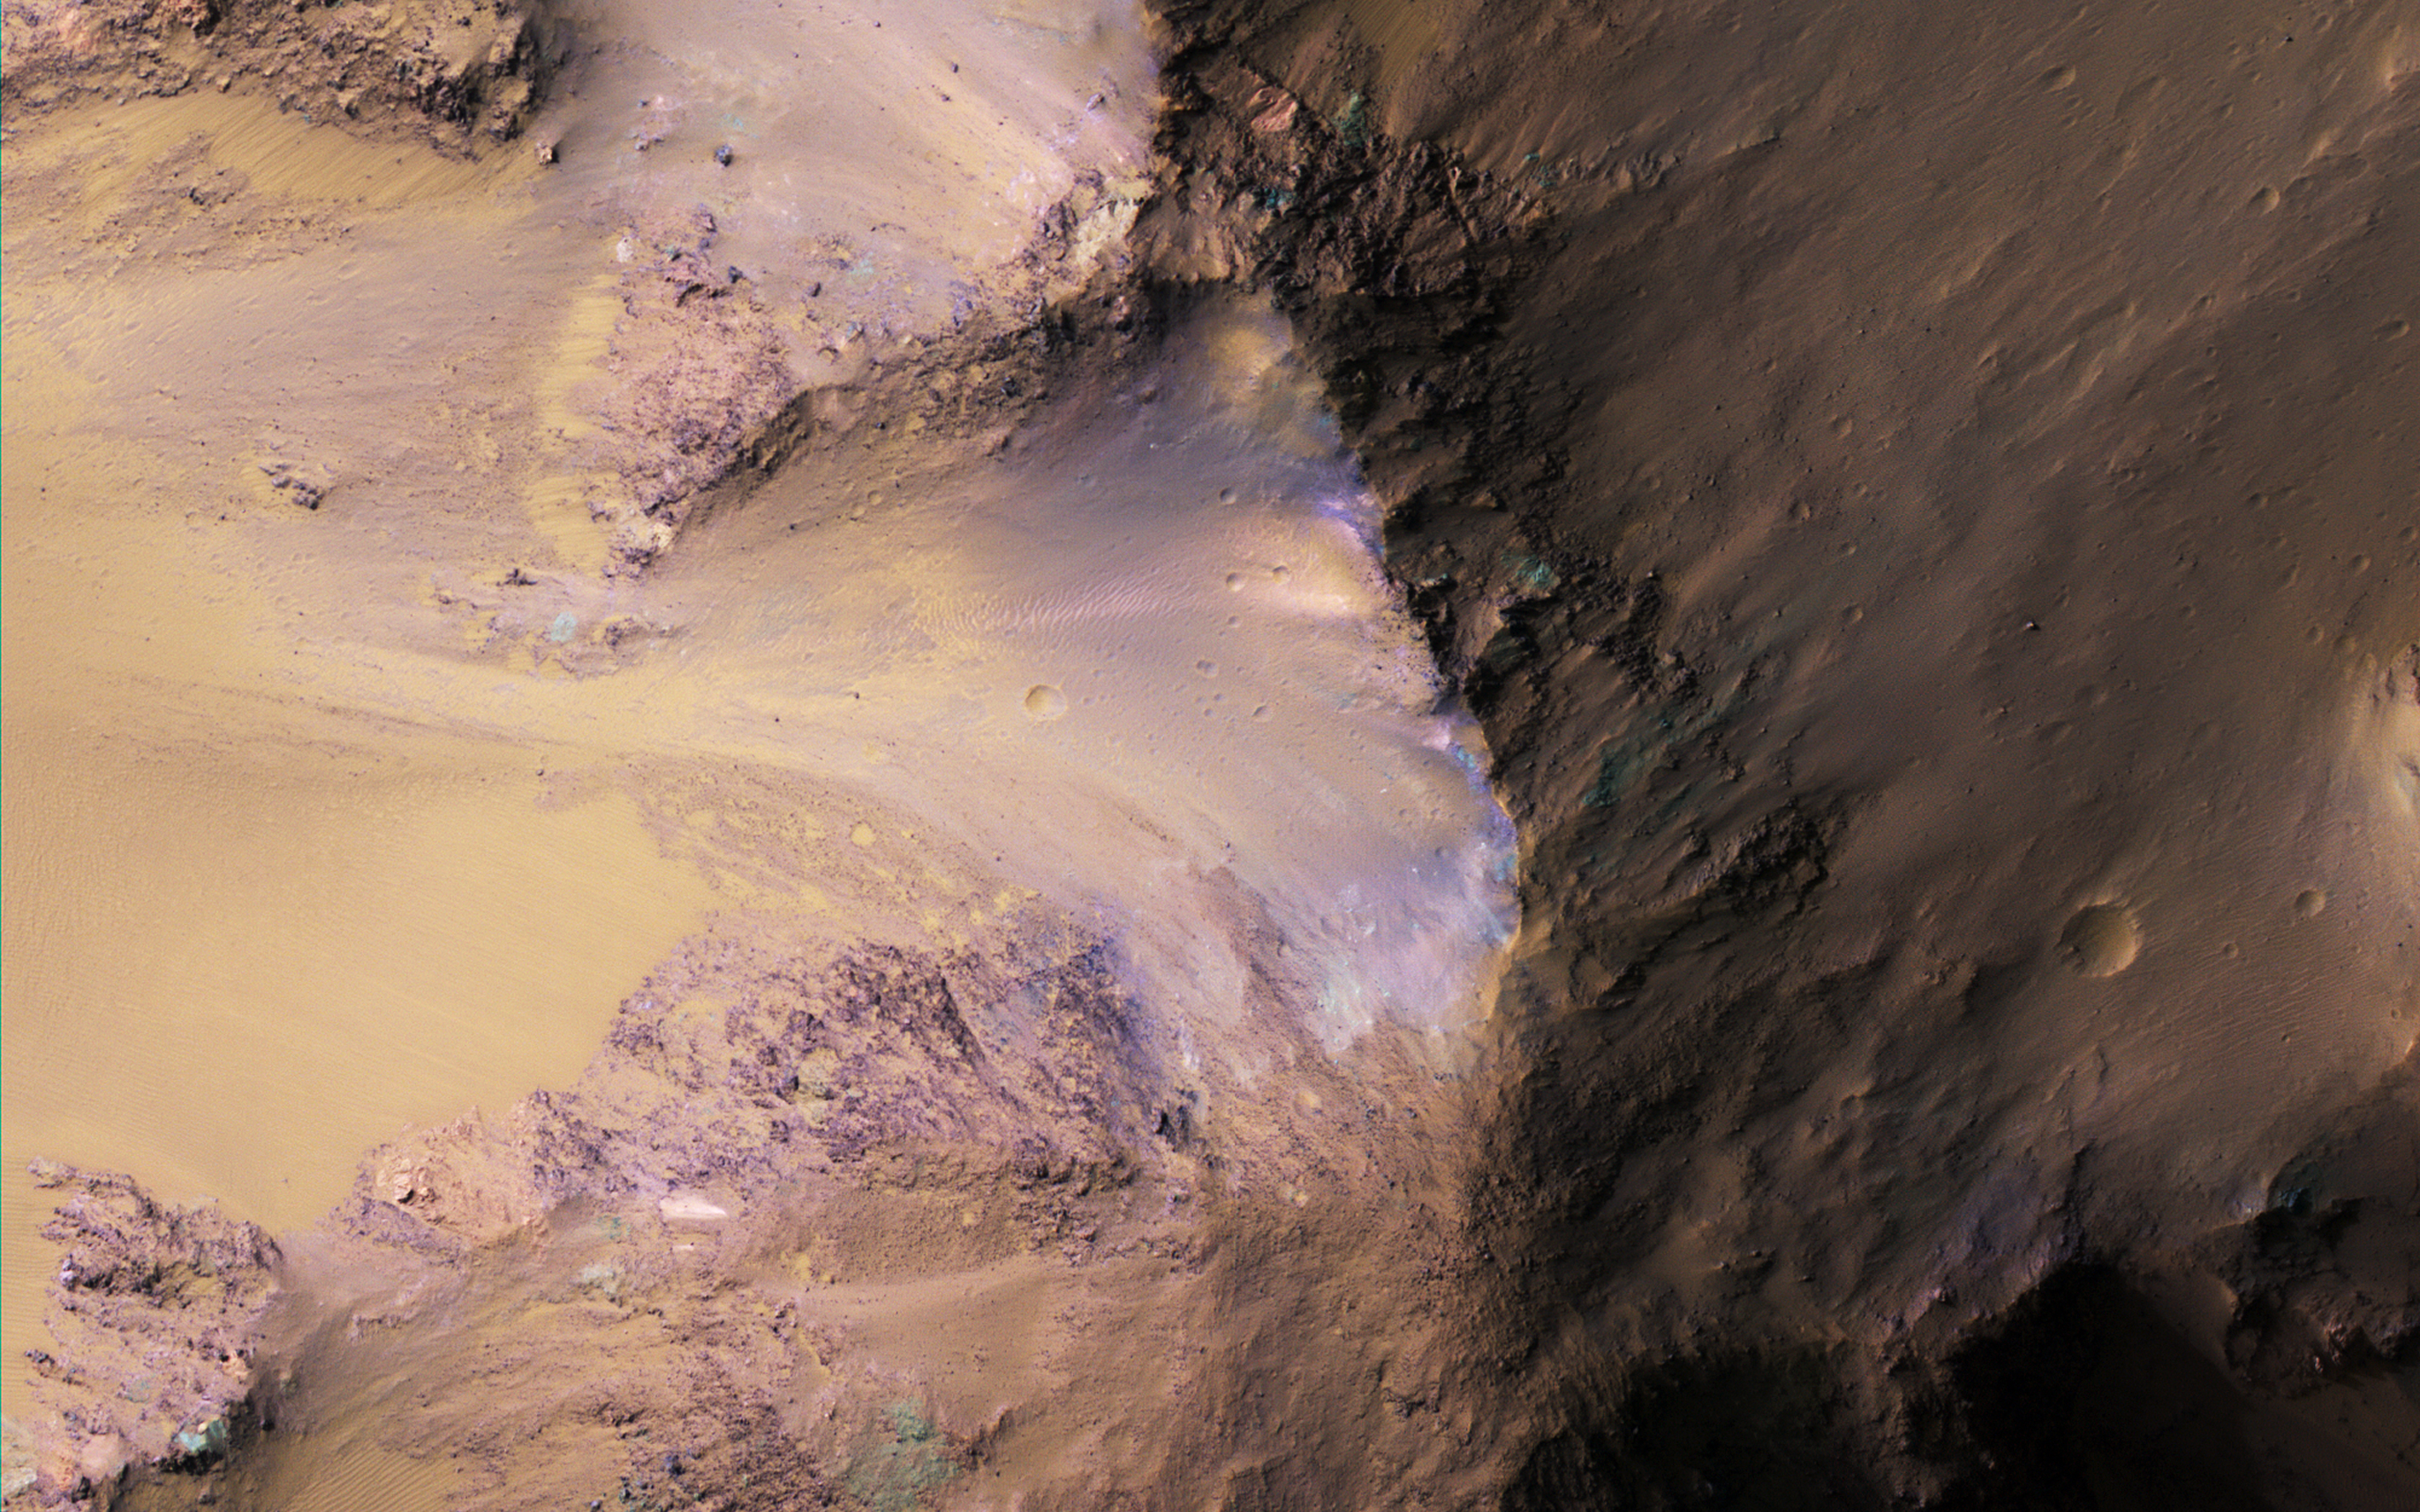

The Hills in Ganges Chasma

NASA’s Mars Reconnaissance Orbiter (MRO) observed this image of Ganges Chasma in the northeast portion of Valles Marineris, and opens into outflow channels that flowed to the north.

Scattered hills on the canyon floor may be remnants of chaos terrain that formed from collapse of the canyon. Some of the bedrock has diverse colors as we see in the enhanced-color (false color) cutout.

The map is projected here at a scale of 50 centimeters (19.7 inches) per pixel. [The original image scale is 53.5 centimeters (21.1 inches) per pixel (with 2 x 2 binning); objects on the order of 160 centimeters (62.0 inches) across are resolved.] North is up.

The University of Arizona, Tucson, operates HiRISE, which was built by Ball Aerospace & Technologies Corp., Boulder, Colorado. NASA’s Jet Propulsion Laboratory, a division of Caltech in Pasadena, California, manages the Mars Reconnaissance Orbiter Project for NASA’s Science Mission Directorate, Washington.

Credit: NASA/JPL-Caltech/Univ. of Arizona